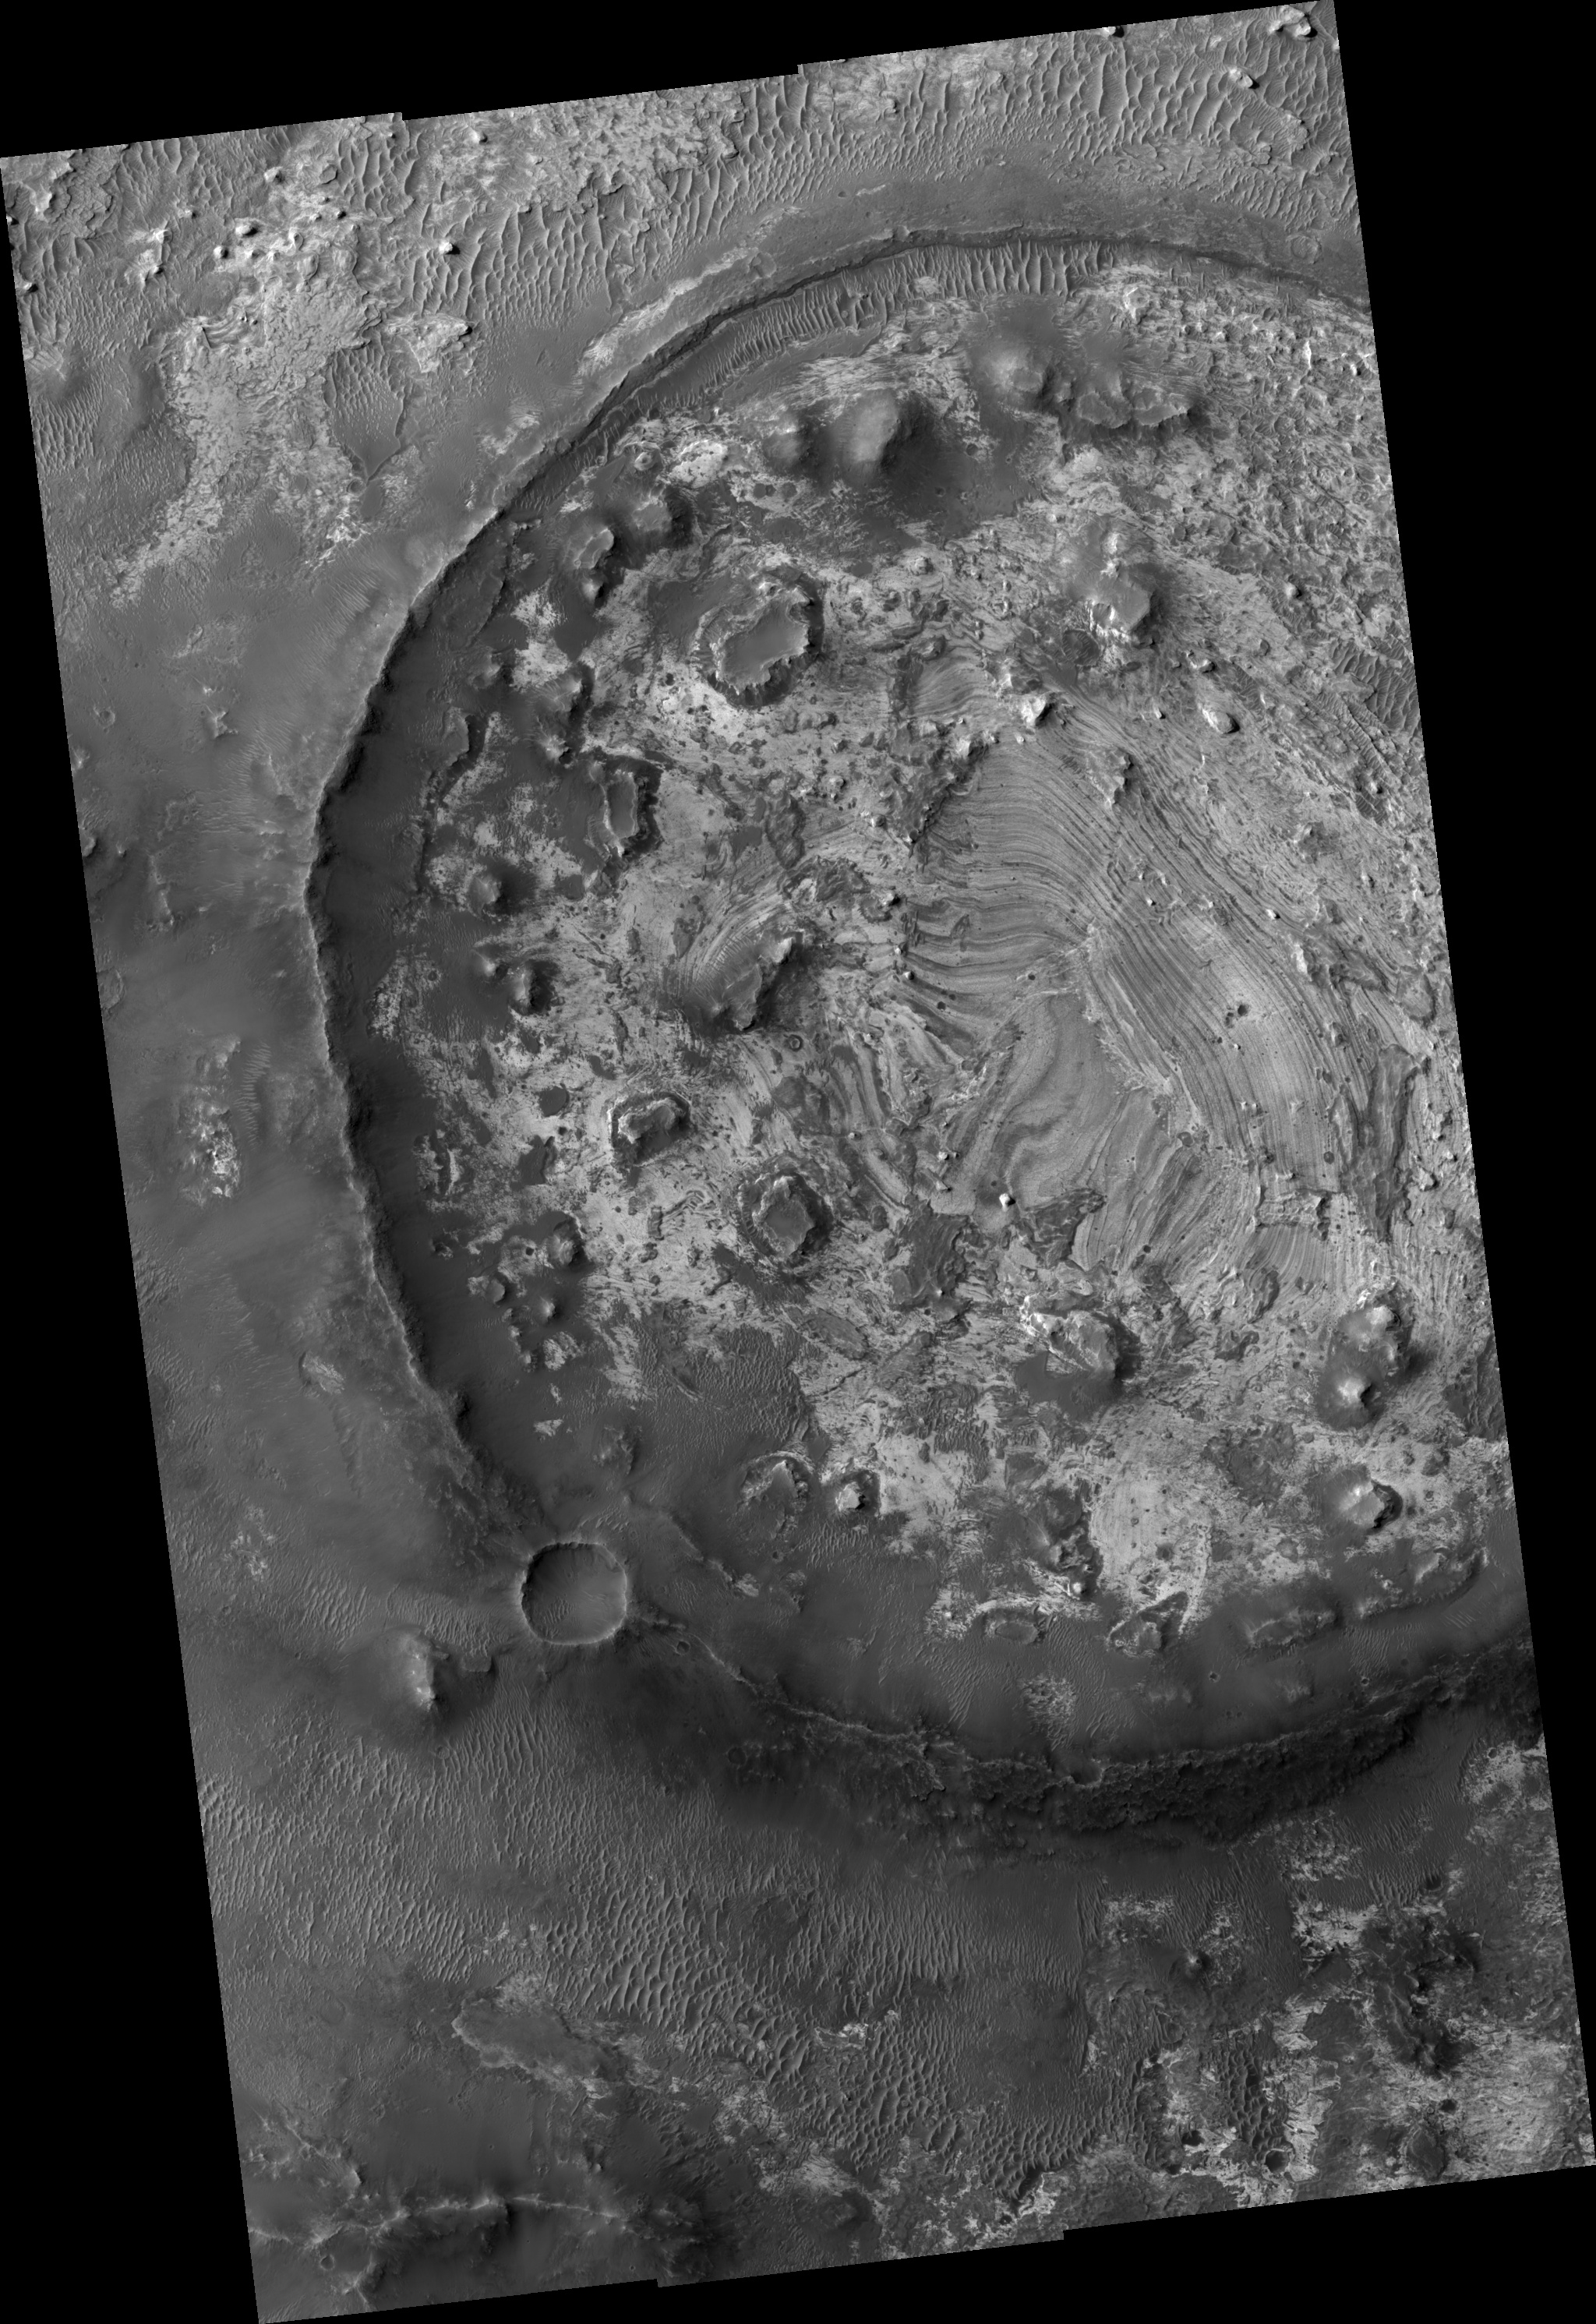

Layering in Exhumed Crater at Meridiani

Image PSP_001374_1805 was taken by the High Resolution Imaging Science Experiment (HiRISE) camera onboard the Mars Reconnaissance Orbiter spacecraft on November 11, 2006. The complete image is centered at 0.7 degrees latitude, 7.4 degrees East longitude. The range to the target site was 270.4 km (169.0 miles). At this distance the image scale ranges from 27.1 cm/pixel (with 1 x 1 binning) to 54.1 cm/pixel (with 2 x 2 binning). The image shown here has been map-projected to 25 cm/pixel and north is up. The image was taken at a local Mars time of 3:33 PM and the scene is illuminated from the west with a solar incidence angle of 55 degrees, thus the sun was about 35 degrees above the horizon. At a solar longitude of 133.8 degrees, the season on Mars is Northern Summer.

NASA’s Jet Propulsion Laboratory, a division of the California Institute of Technology in Pasadena, manages the Mars Reconnaissance Orbiter for NASA’s Science Mission Directorate, Washington. Lockheed Martin Space Systems, Denver, is the prime contractor for the project and built the spacecraft. The High Resolution Imaging Science Experiment is operated by the University of Arizona, Tucson, and the instrument was built by Ball Aerospace and Technology Corp., Boulder, Colo.

Credit: NASA/JPL/Univ. of Arizona